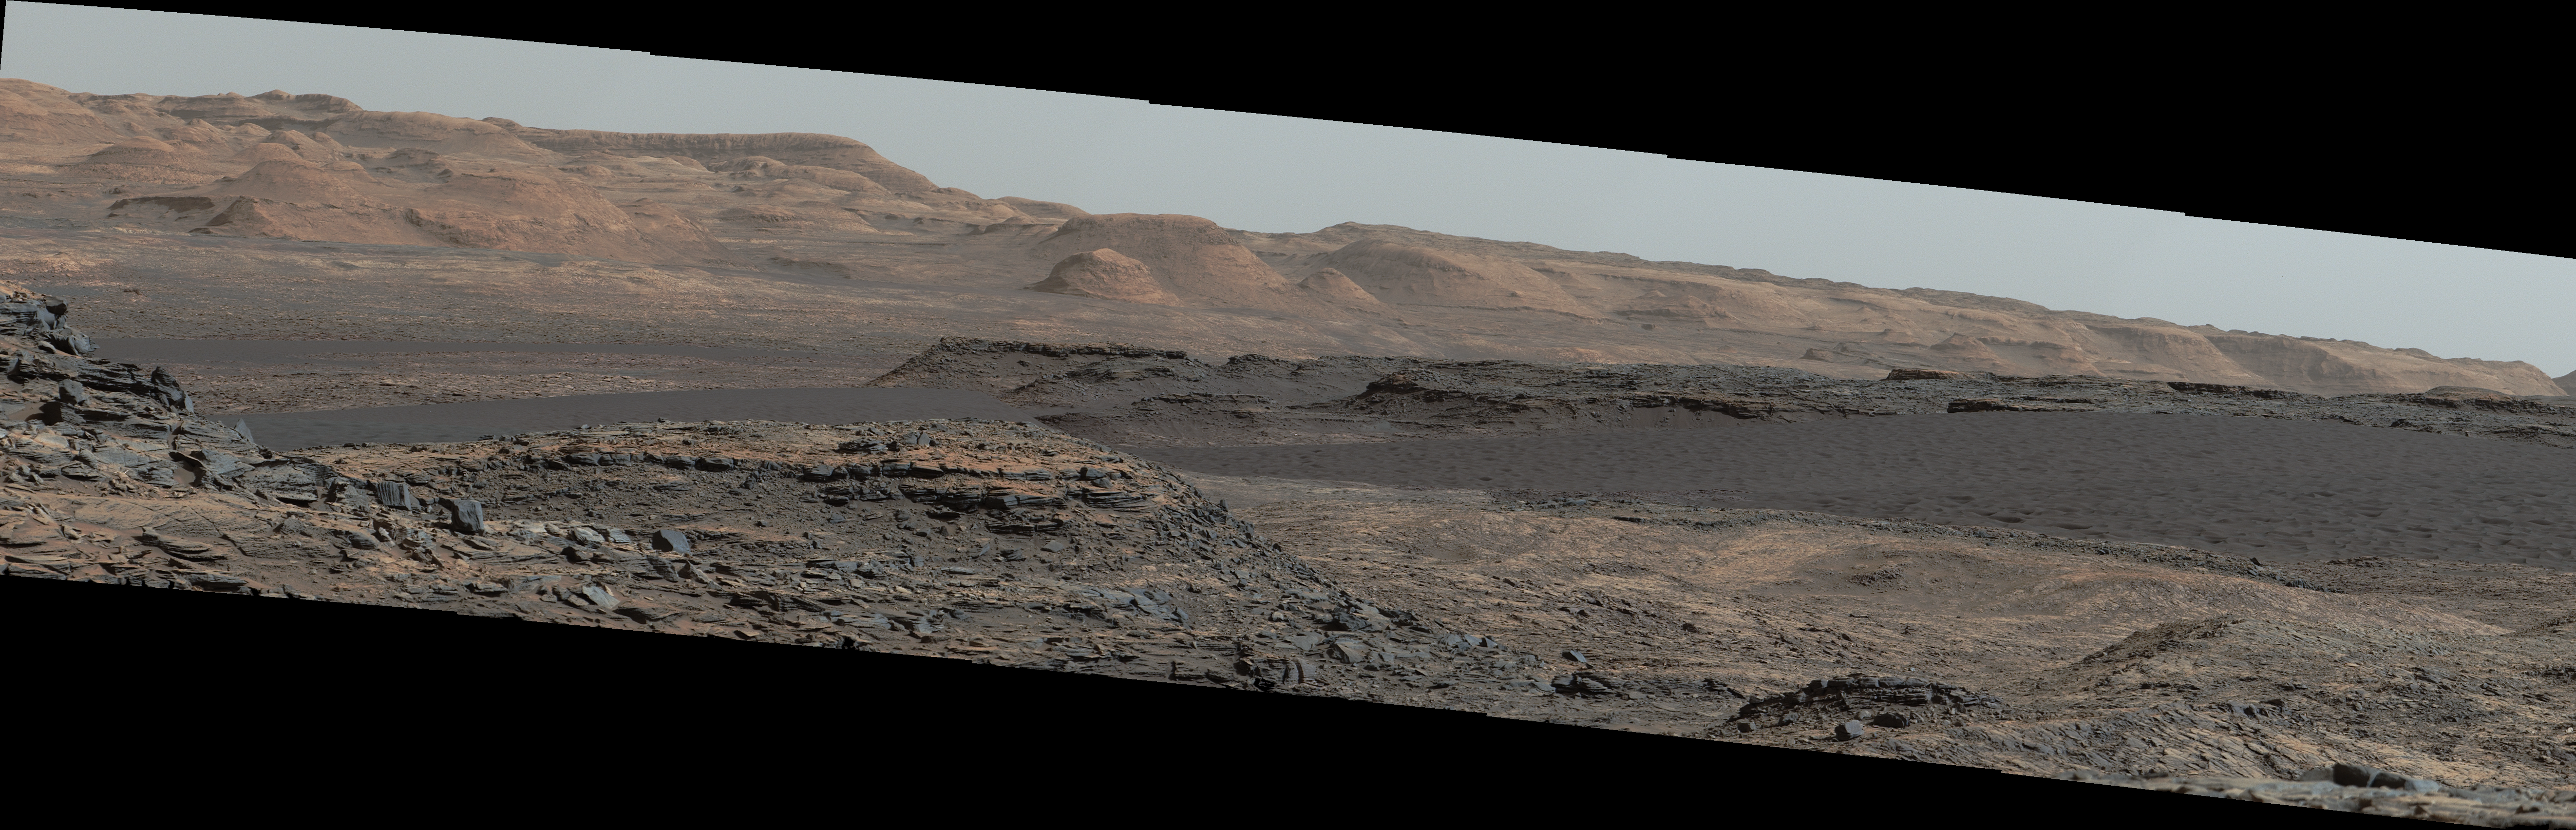

Curiosity Rover Will Study Dunes on Route up Mountain

This view from the Mast Camera (Mastcam) on NASA’s Curiosity Mars rover shows a dark sand dune in the middle distance. The rover’s examination of dunes on the way toward higher layers of Mount Sharp will be the first in-place study of an active sand dune anywhere other than Earth.

The scene combines several images taken on Sept. 25, 2015, during the 1,115th Martian day, or sol, of Curiosity’s work on Mars. The images are from Mastcam’s right-eye camera, which has a telephoto lens. The view is toward south-southwest.

The dunes on Curiosity’s route are part of a band of dunes called “Bagnold Dunes,” along the northwestern edge of Mount Sharp. The informal naming recognizes British military engineer Ralph Bagnold (1896-1990), a pioneer in the study of how winds move sand particles of dunes on Earth. The dune field is evident as a dark band in orbital images of the area inside Gale Crater were Curiosity has been active since landing in 2012, such as a traverse map at PIA20162.

Dunes are larger than wind-blown ripples of sand or dust that Curiosity and other rovers have visited previously. One dune that Curiosity will investigate in coming days is as tall as a two-story building and as broad as a football field. Ripples on the surface of these Martian dunes are larger than ripples on the surfaces of sand dunes on Earth.

The scene is presented with a color adjustment that approximates white balancing, to resemble how the rocks and sand would appear under daytime lighting conditions on Earth. Figure A includes a scale bar of 30 meters (98 feet). Figure B is a wider horizontal mosaic that includes the main scene and extends farther westward.

Malin Space Science Systems, San Diego, built and operates the rover’s Mastcam. NASA’s Jet Propulsion Laboratory, a division of the California Institute of Technology, Pasadena, manages the Mars Science Laboratory Project for NASA’s Science Mission Directorate, Washington. JPL designed and built the project’s Curiosity rover.

Credit: NASA/JPL-Caltech/MSSS